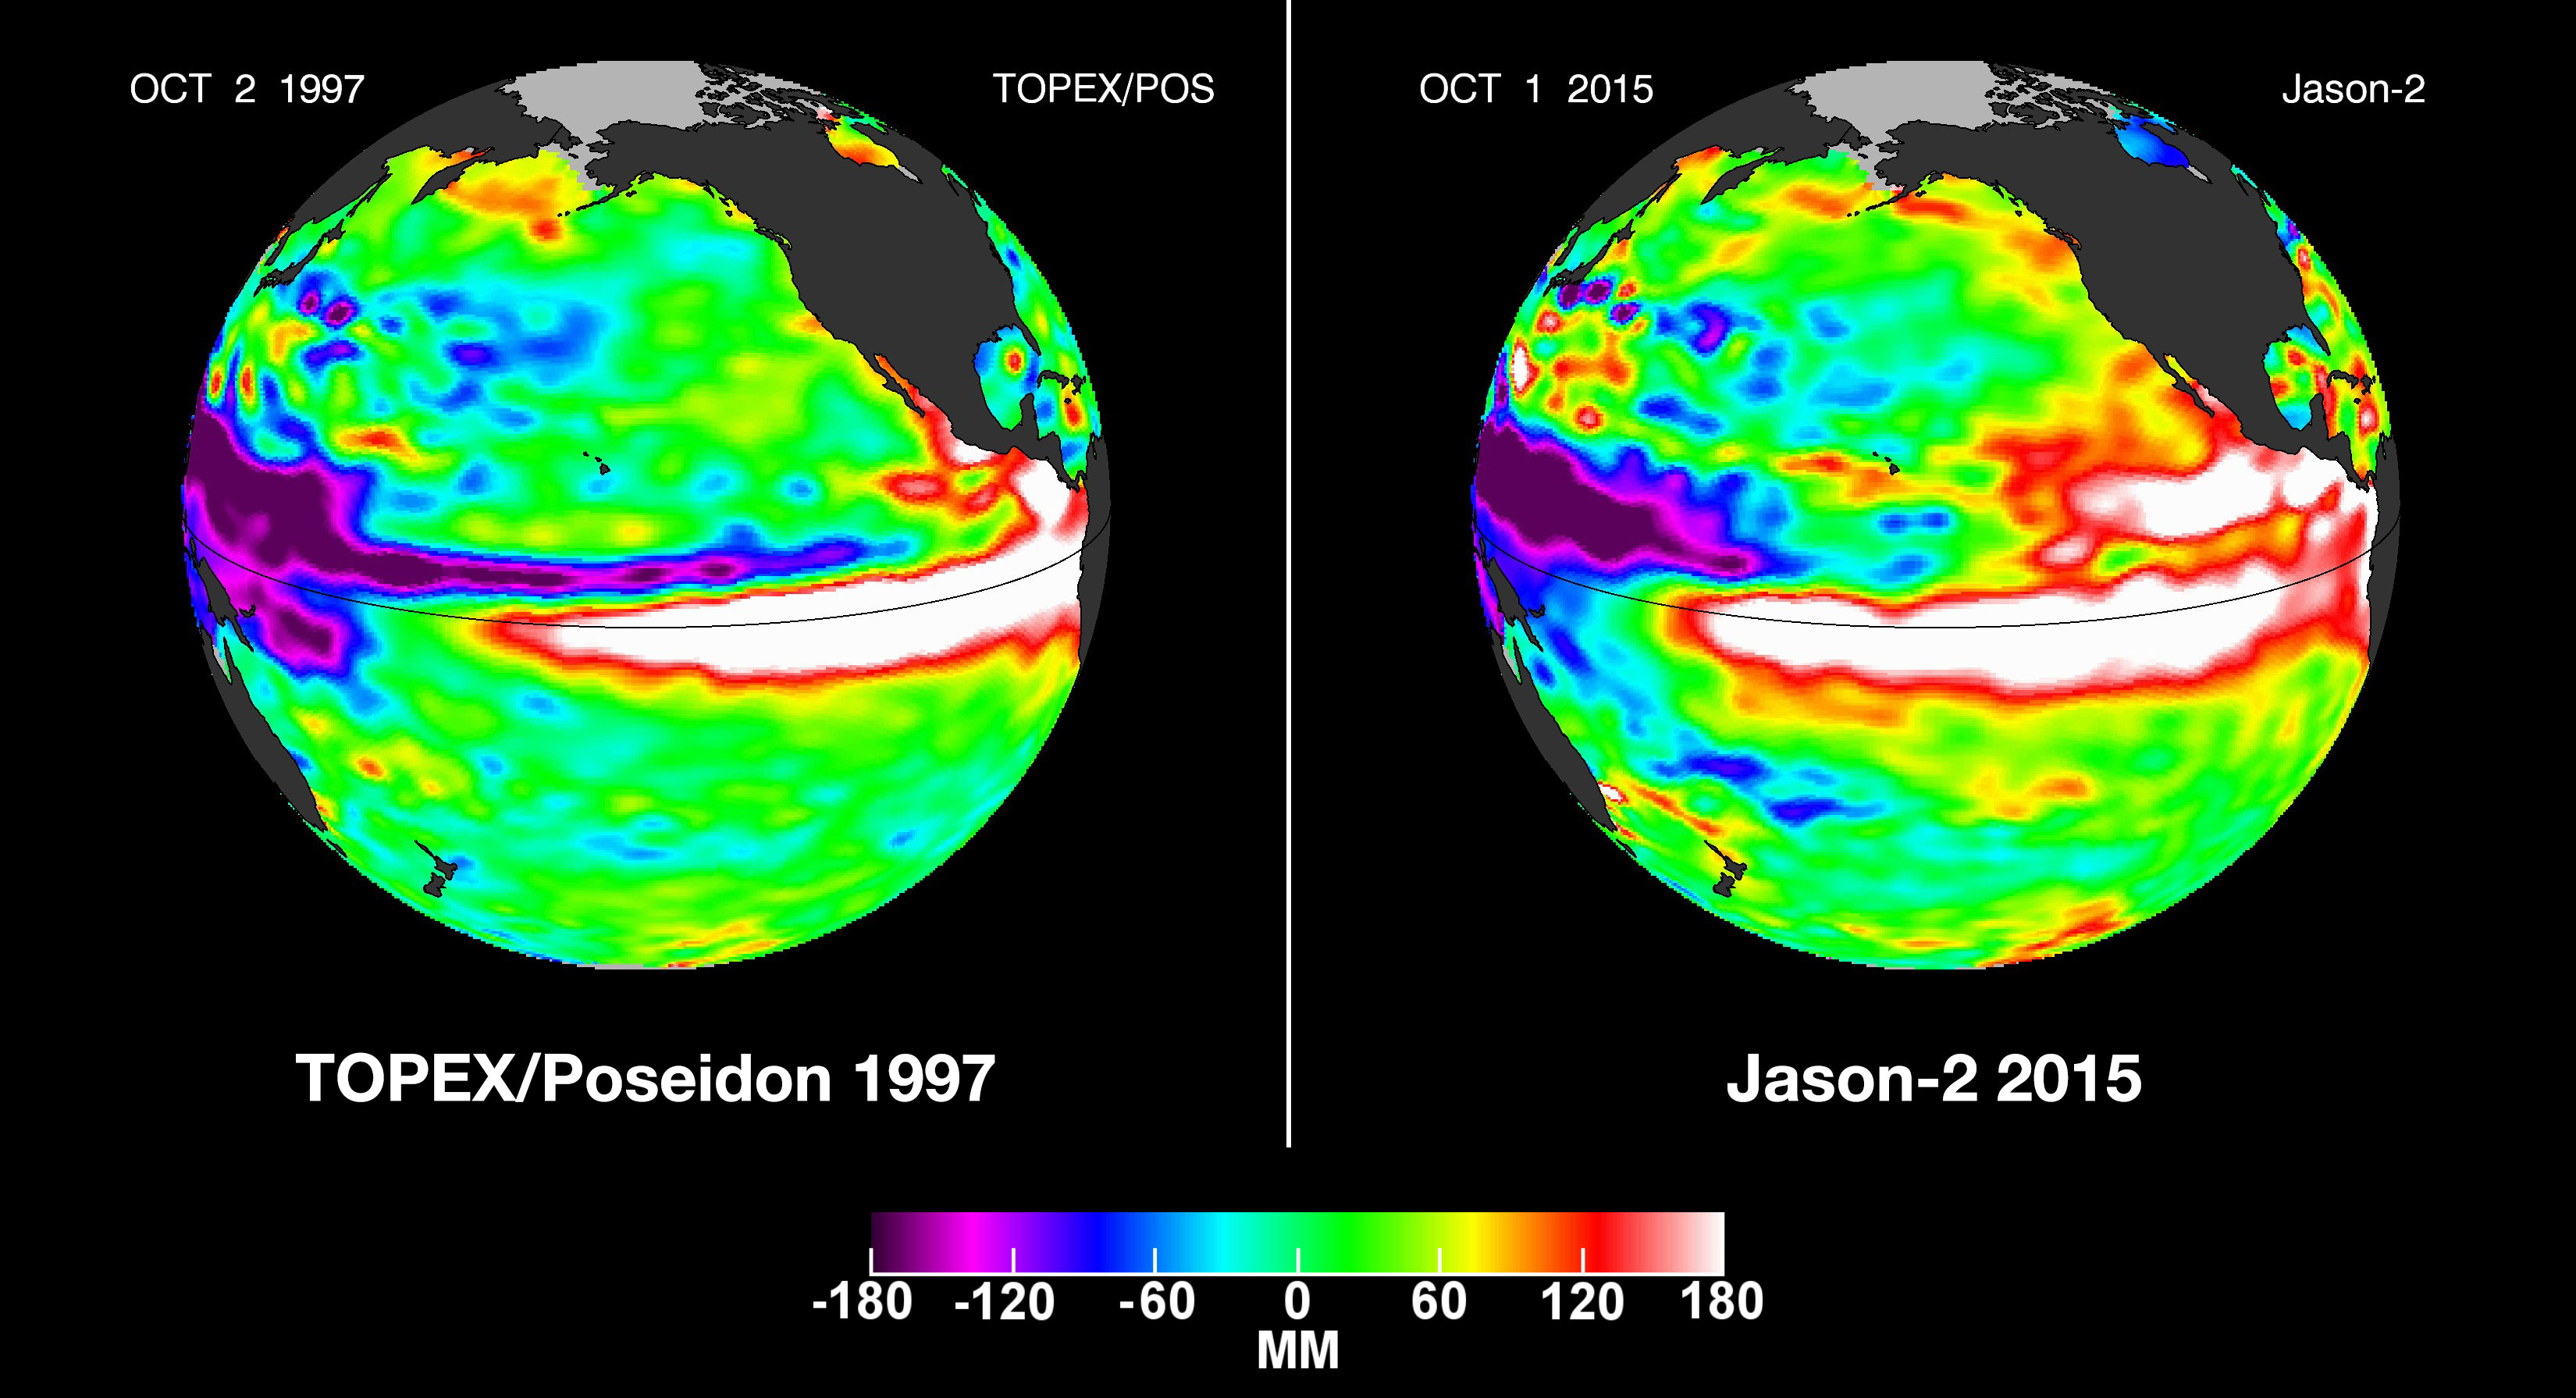

NASA Studying 2015 El Niño Event as Never Before

In this side-by-side visualization, Pacific Ocean sea surface height anomalies during the 1997-98 El Niño (left) are compared with 2015 Pacific conditions (right). The 1997 data are from the NASA/CNES Topex/Poseidon mission; the current data are from the NASA/CNES/NOAA/EUMETSAT Jason-2 mission.

Every two to seven years, an unusually warm pool of water — sometimes 4 to 5 degrees Fahrenheit (2 to 3 degrees Celsius) higher than normal — develops across the eastern tropical Pacific Ocean to create a natural short-term climate change event. This warm condition, known as El Niño, affects the local aquatic environment, but also spurs extreme weather patterns around the world, from flooding in California to droughts in Australia. This winter, the 2015-16 El Niño event will be better observed from space than any previous El Niño.

The comings and goings of El Niño and La Niña are part of the long-term, evolving state of global climate, for which measurements of sea surface height are a key indicator. Jason-2 is a joint effort between NASA, the National Oceanic and Atmospheric Administration (NOAA), the French Space Agency Centre National d’Etudes Spatiales (CNES) and the European Organisation for the Exploitation of Meteorological Satellites (EUMETSAT). JPL manages the U.S. portion of Jason-2 for NASA’s Science Mission Directorate, Washington, D.C. In early 2015, NASA and its international partners CNES, NOAA and EUMETSAT will launch Jason-3, which will extend the timeline of ocean surface topography measurements begun by the Topex/Poseidon and Jason 1 and 2 satellites. Jason-3 will make highly detailed measurements of sea level on Earth to gain insight into ocean circulation and climate change. JPL is a division of the California Institute of Technology.

Photojournal Note: The Jason-3 launch date is Sunday, Jan. 17, 2016, 10:42 A.M. PST.

Credit: NASA/JPL-Caltech